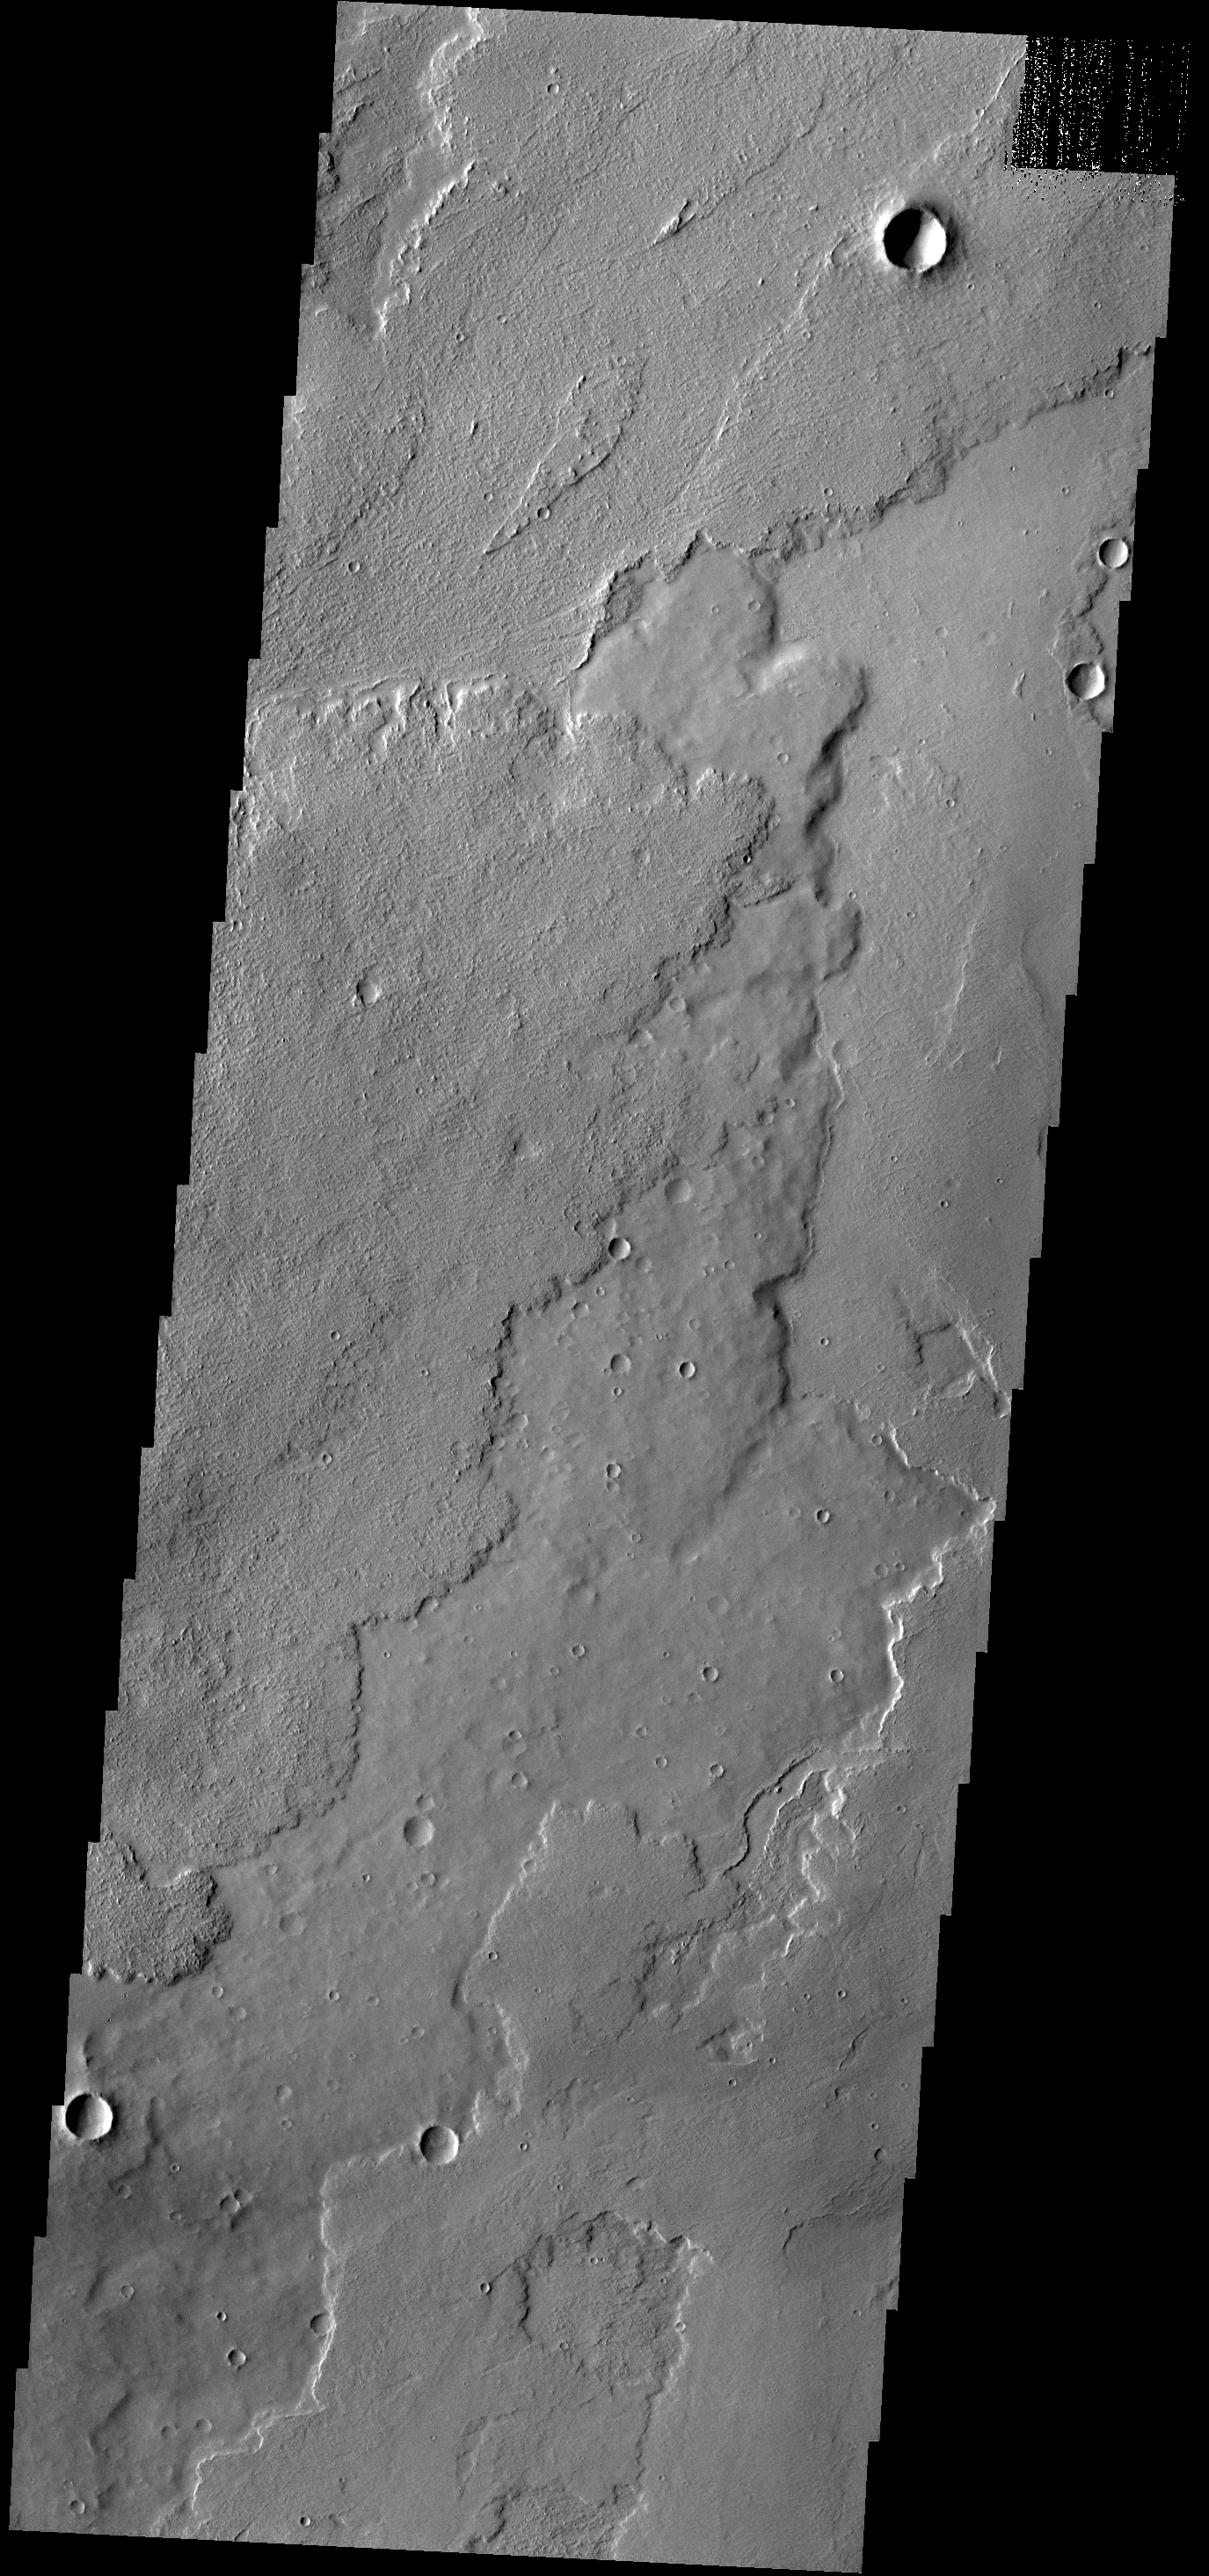

Tharsis Lava Flows

The lava flows in this VIS image are located of the eastern margin of the Tharsis Volcanic complex.

Credit: NASA/JPL-Caltech/ASU